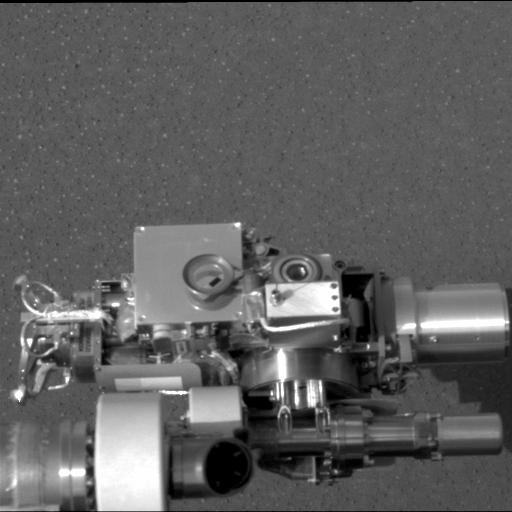

Microscope on Mars

This image taken at Meridiani Planum, Mars by the panoramic camera on the Mars Exploration Rover Opportunity shows the rover’s microscopic imager (circular device in center), located on its instrument deployment device, or “arm.” The image was acquired on the ninth martian day or sol of the rover’s mission.

Credit: NASA/JPL